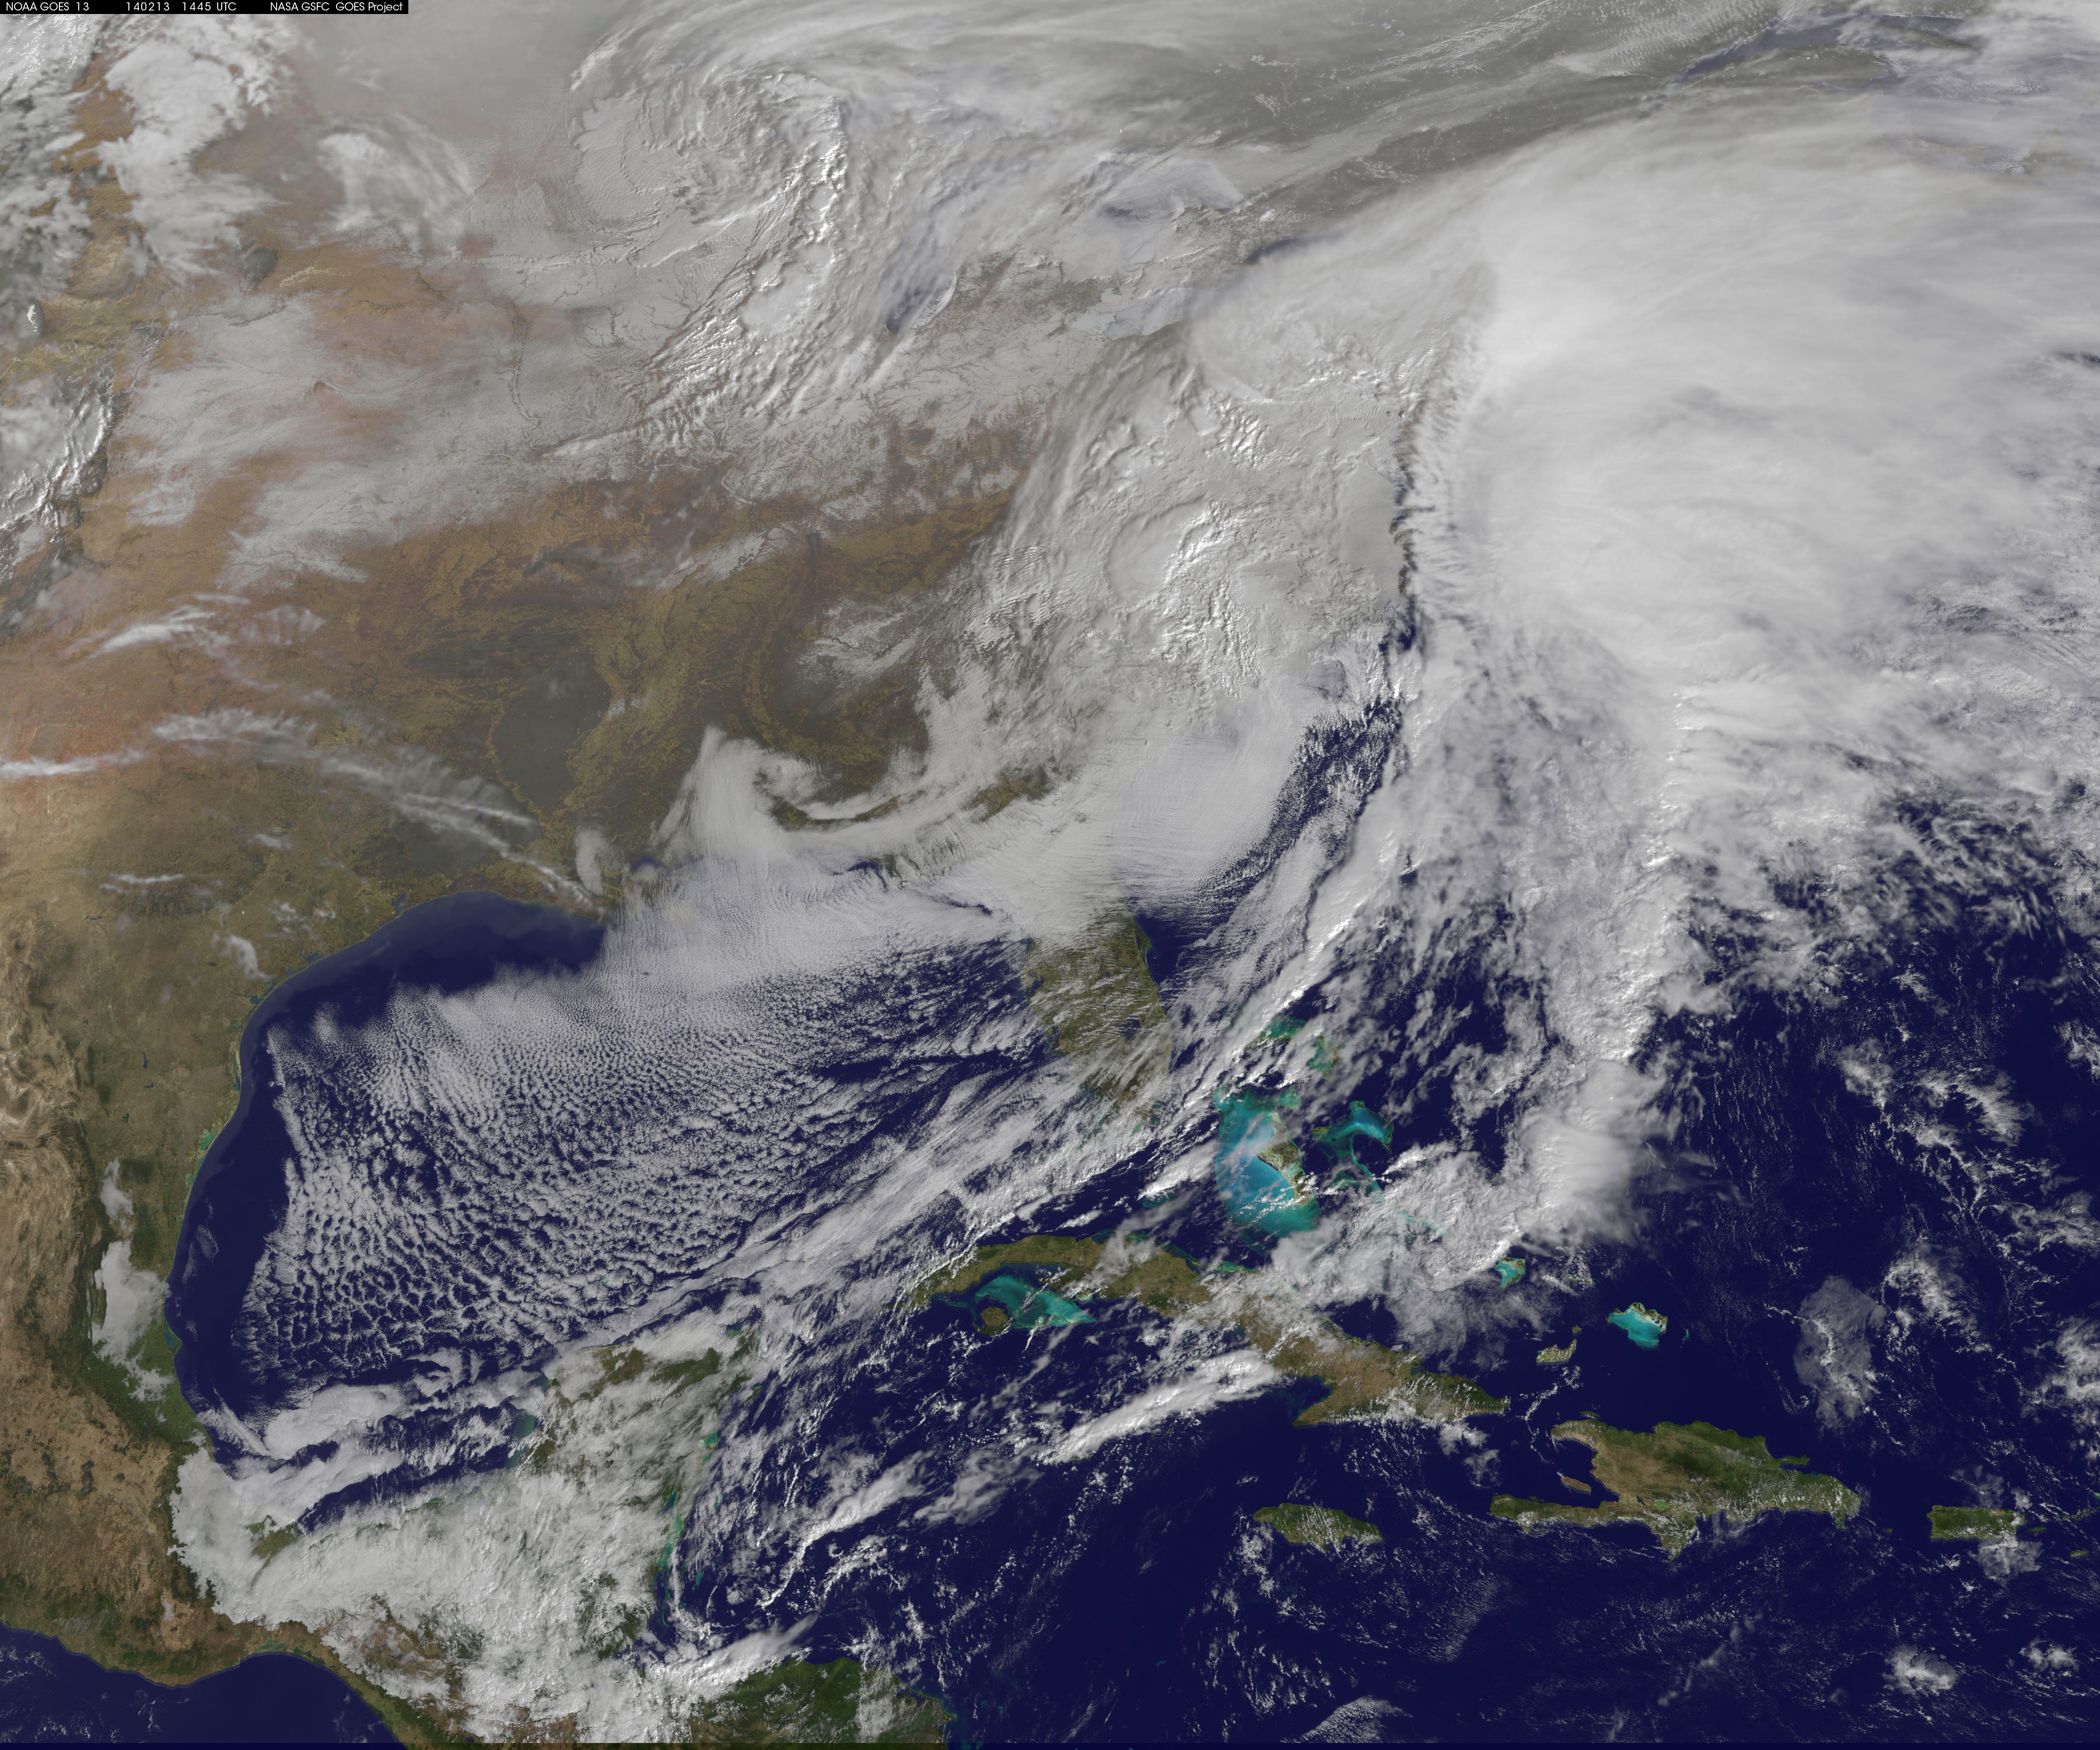

Satellite Views Powerful Winter Storm Battering Mid-Atlantic and New England

The monster winter storm that brought icing to the U.S. southeast moved northward along the Eastern Seaboard and brought snow, sleet and rain from the Mid-Atlantic to New England on February 13. A new image from NOAA's GOES satellite showed clouds associated with the massive winter storm stretch from the U.S. southeast to the northeast. Data from NOAA's GOES-East satellite taken on Feb. 13 at 1455 UTC/9:45 a.m. EST were made into an image by NASA/NOAA's GOES Project at NASA's Goddard Space Flight Center in Greenbelt, Md. The clouds and fallen snow data from NOAA's GOES-East satellite were overlaid on a true-color image of land and ocean created by data from the Moderate Resolution Imaging Spectroradiometer or MODIS instrument that flies aboard NASA's Aqua and Terra satellites.The image showed that the clouds associated with the storm were blanketing much of the U.S. East Coast. At 3:11 a.m. EST, a surface map issued by the National Weather Service or NWS showed the storm's low pressure area was centered over eastern North Carolina. Since then, the low has continued to track north along the eastern seaboard. By 11 a.m. EST, precipitation from the storm was falling from South Carolina to Maine, according to National Weather Service radar. By 11 a.m. EST, the Washington, D.C. region snow and sleet totals ranged from 3" in far eastern Maryland to over 18" in the northern and western suburbs in Maryland and Virginia. NWS reported that snow, sleet and rain were still falling and more snow is expected as the back side of the low moves into the region. The New York City region remained under an NWS Winter Storm Warning until 6 a.m. on Friday, February 14 and the National Weather Service expects minor coastal impacts Thursday into Friday afternoon. New England was also being battered by the storm. At 10:56 a.m. EST, Barnstable, Mass. on Cape Cod was experiencing rain and winds gusting to 28 mph. An NWS wind advisory is in effect for Cape Cod until 7 p.m. EST. Further north, Portland, Maine was experiencing heavy snow with winds from the northeast at 6 mph. The National Weather Service in Gray, Maine noted "Significant snowfall is likely for much of western Maine and New Hampshire as this storm passes by. There will be a mix or changeover to sleet and freezing rain over southern and coastal sections tonight...before all areas end as a period of snow Friday (Feb. 14) morning." On February 13 at 10 a.m. EST, NOAA's National Weather Service noted "An abundance of Atlantic moisture getting wrapped into the storm will continue to fuel widespread precipitation...which should lift through the Mid-Atlantic States and Northeast Thursday into Friday. A wide swath of heavy snow accumulations are expected with this storm...but air [moving] off the warmer ocean water should change snow over to rain along the coastal areas. Also...a narrow axis of sleet and freezing rain will be possible within the transition zone...which is expected to set up near the I-95 corridor." For updates on local forecasts, watches and warnings, visit NOAA's www.weather.gov webpage. GOES satellites provide the kind of continuous monitoring necessary for intensive data analysis. Geostationary describes an orbit in which a satellite is always in the same position with respect to the rotating Earth. This allows GOES to hover continuously over one position on Earth's surface, appearing stationary. As a result, GOES provide a constant vigil for the atmospheric "triggers" for severe weather conditions such as tornadoes, flash floods, hail storms and hurricanes.

Credit: NASA/GSFC/Jeff Schmaltz/MODIS Land Rapid Response Team